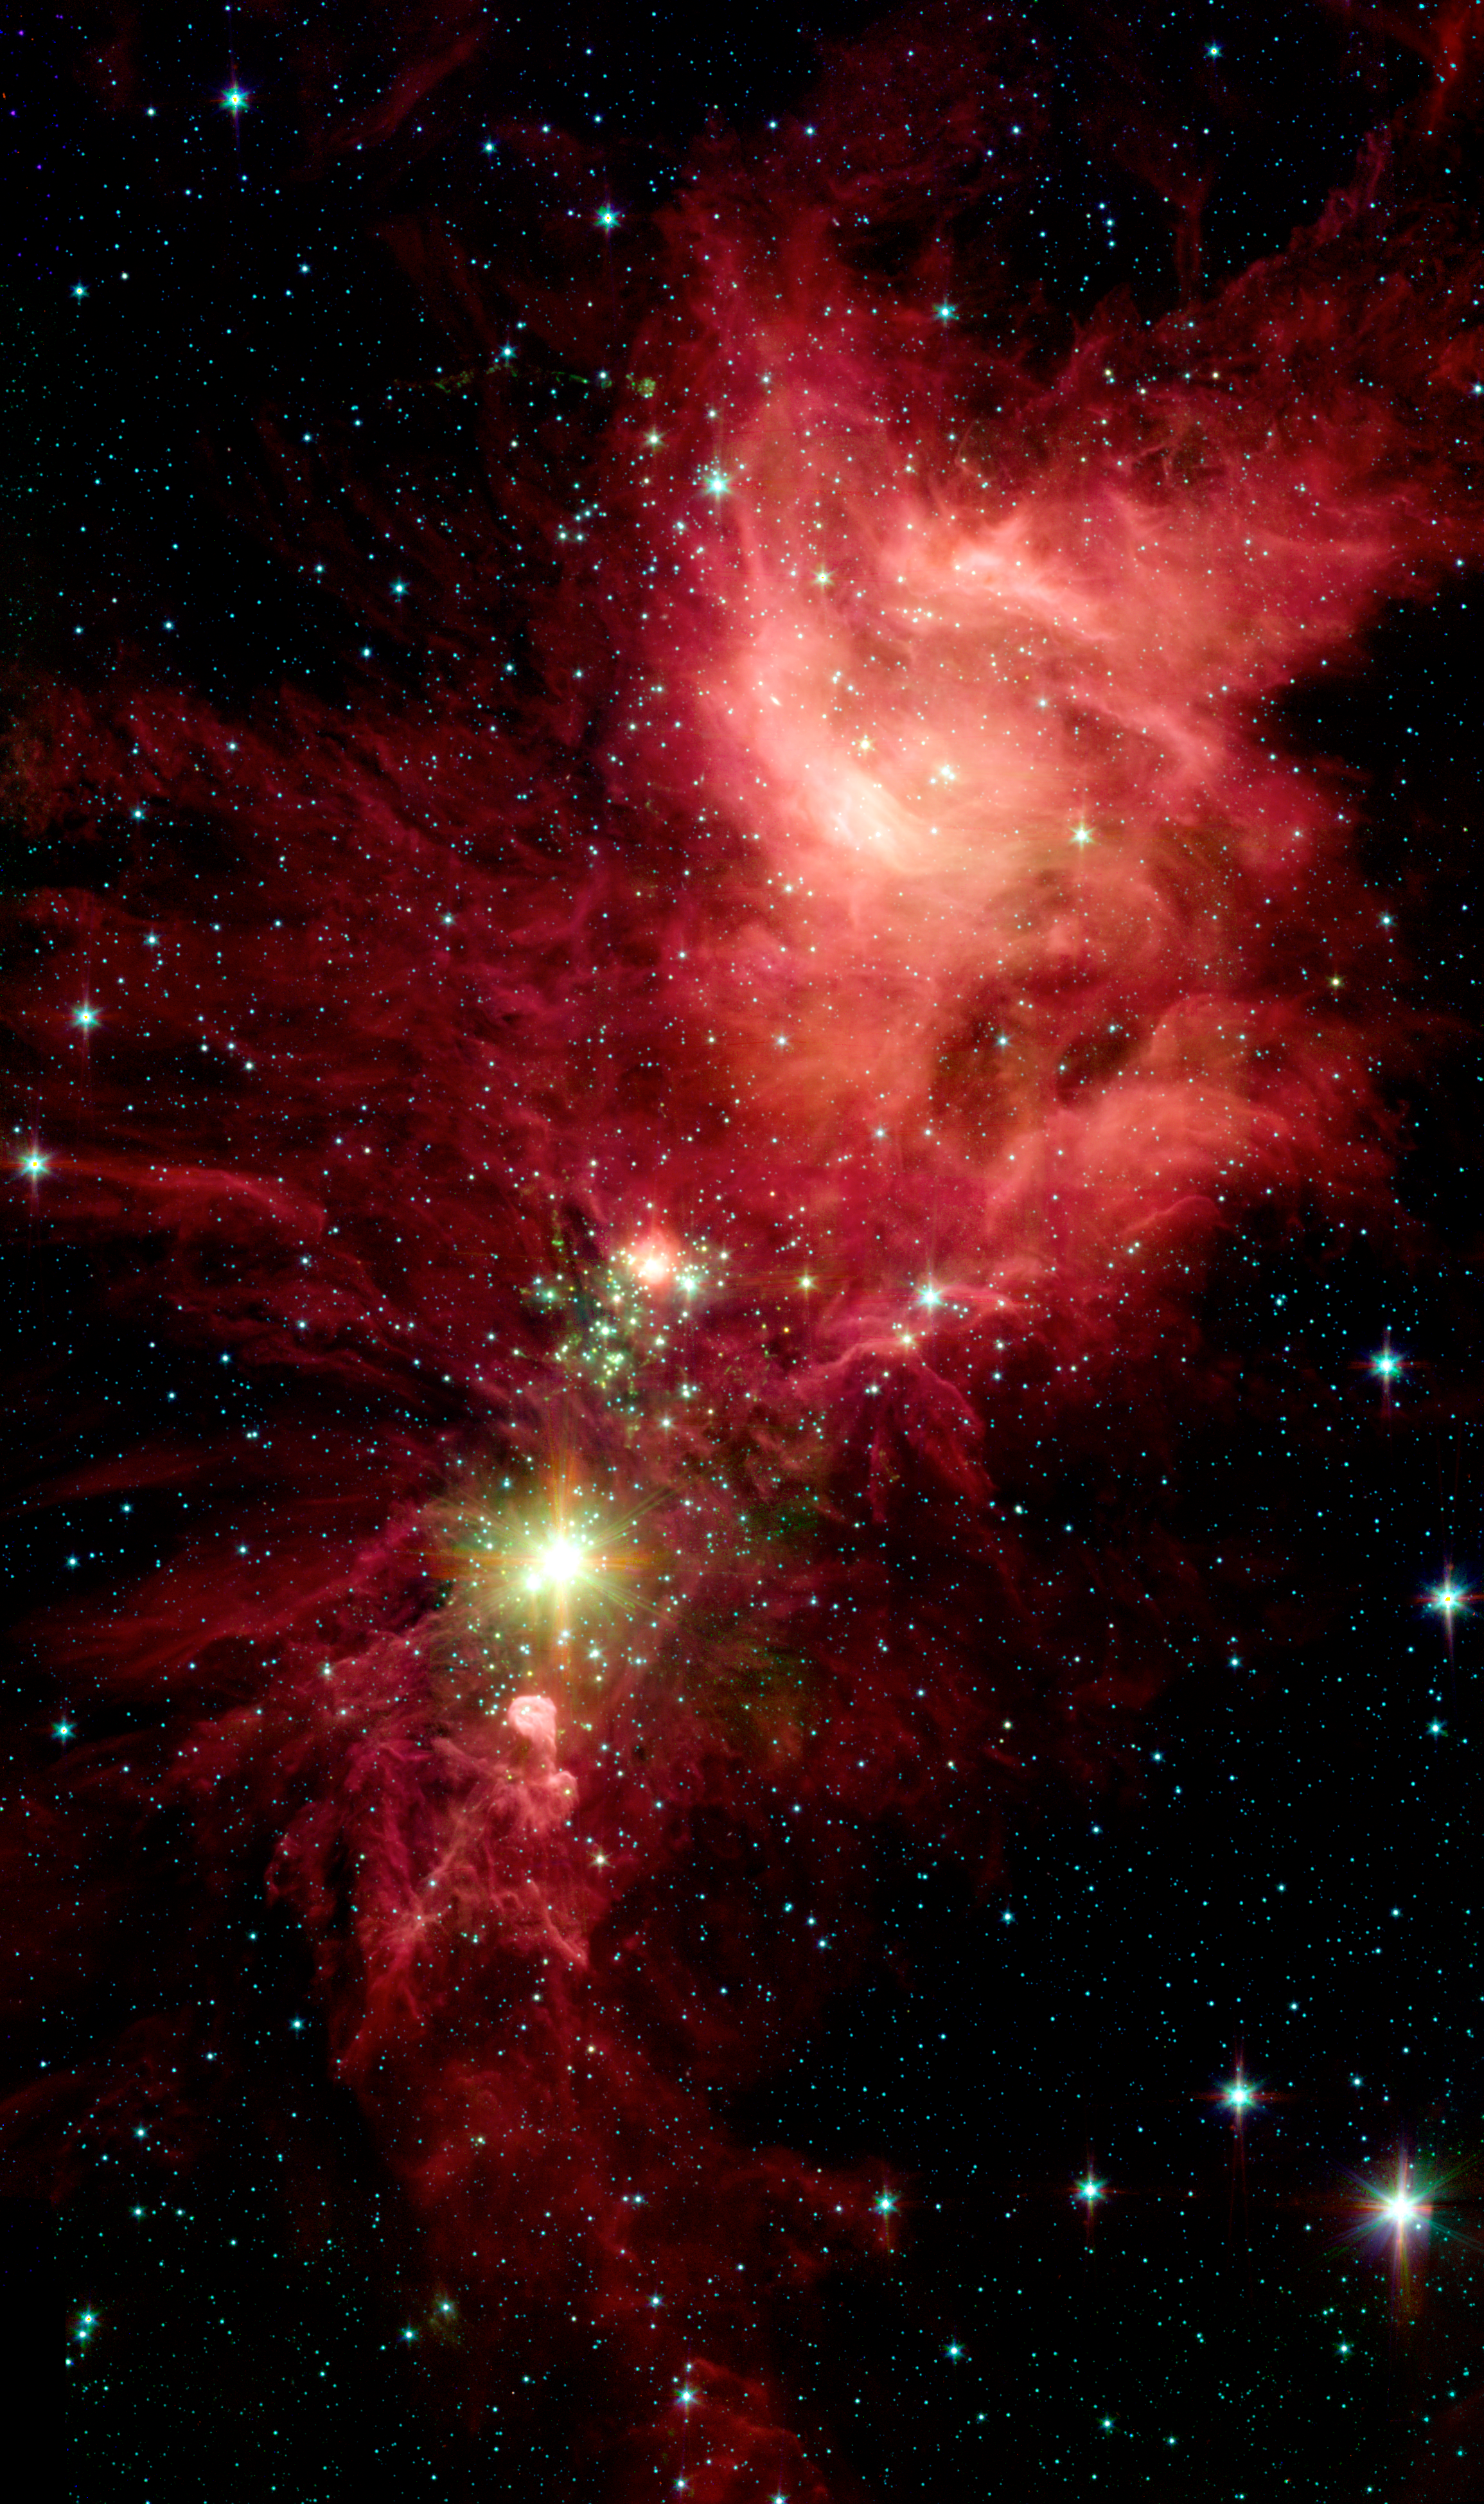

Spitzer/IRAC View of NGC 2264

Newborn stars, hidden behind thick dust, are revealed in this image of a section of the Christmas Tree Cluster from NASA's Spitzer Space Telescope, as seen by Spitzer's Infrared Array Camera (IRAC). The stars appear to have formed in regularly spaced intervals along linear structures in a configuration that resembles the spokes of a wheel or the pattern of a snowflake. Hence, astronomers have nicknamed this the "Snowflake Cluster."

Star-forming clouds like this one are dynamic and evolving structures. Since the stars trace the straight line pattern of spokes of a wheel, scientists believe that these are newborn stars, or "protostars." At a mere 100,000 years old, these infant structures have yet to "crawl" away from their location of birth. Over time, the natural drifting motions of each star will break this order, and the snowflake design will be no more.

While most of the visible-light stars that give the Christmas Tree Cluster its name and triangular shape do not shine brightly in Spitzer's infrared eyes, all of the stars forming from this dusty cloud are considered part of the cluster.Like a dusty cosmic finger pointing up to the newborn clusters, Spitzer also illuminates the optically dark and dense Cone Nebula, the tip of which can be seen towards the bottom left corner of the image.

IRAC's near and mid-infrared eyes show that the nebula is still actively forming stars. The wisps of red are organic molecules mixed with dust, which has been illuminated by nearby star formation. The IRAC picture is a four-channel, composite, showing emission from wavelengths of 3.6 microns (blue), 4.5 microns (green), 5.8 microns (orange) and 8.0 microns (red).

Credit: NASA/JPL-Caltech/P.S. Teixeira (Harvard-Smithsonian CfA)